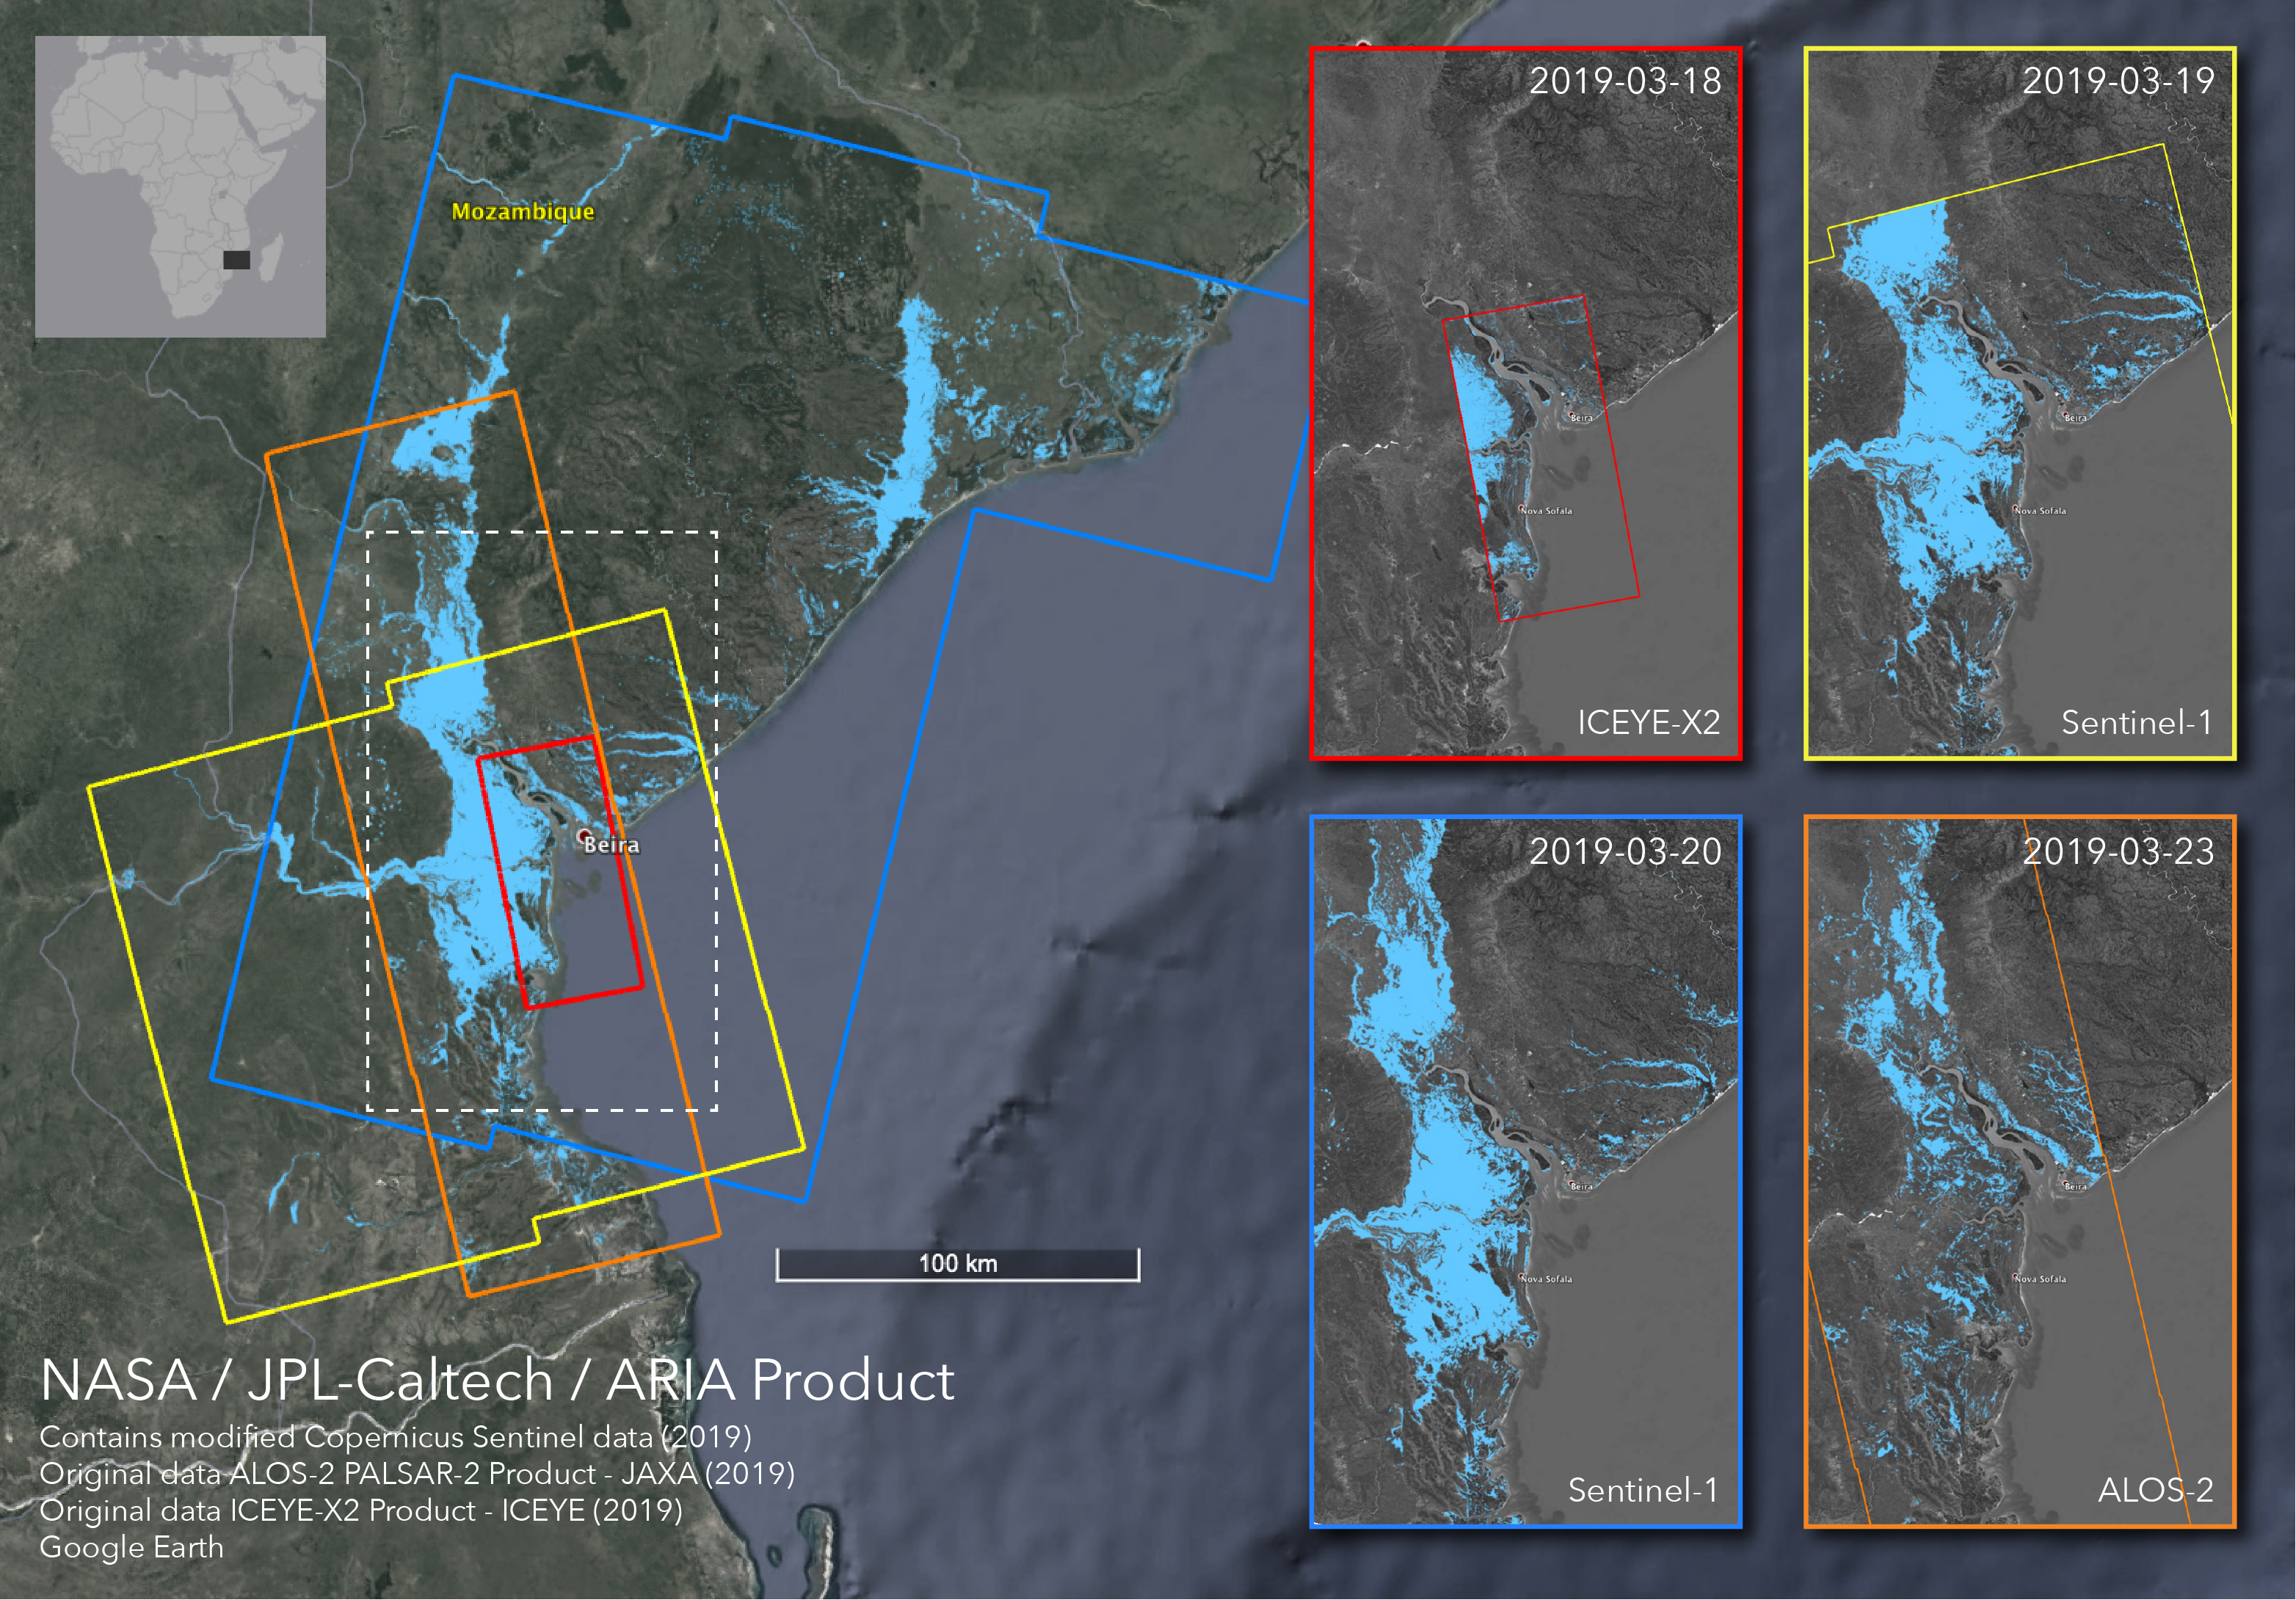

Satellites Image Mozambique Flooding after Cyclone Idai

The Advanced Rapid Imaging and Analysis (ARIA) team at NASA’s Jet Propulsion Laboratory in Pasadena, California, created these flood proxy maps depicting areas of Mozambique that are likely flooded as a result of Cyclone Idai. The likely flooding zones are indicated by light blue pixels. The maps were derived from synthetic aperture radar (SAR) images from the ICEYE-X2 (March 18), Sentinel-1 (March 19, 20), and ALOS-2 (March 23) satellites operated by ICEYE (Finnish satellite manufacturer Every Square Meter, Every Hour), European Space Agency (ESA), and Japan Aerospace Exploration Agency (JAXA), respectively. The processed images were compared to each other for cross-validation. These flood proxy maps should be used as guidance to identify areas that are likely flooded, and may be less reliable over urban and vegetated areas.

The ARIA team’s analysis was funded by NASA’s Disasters Program.

Credit: NASA/JPL-Caltech